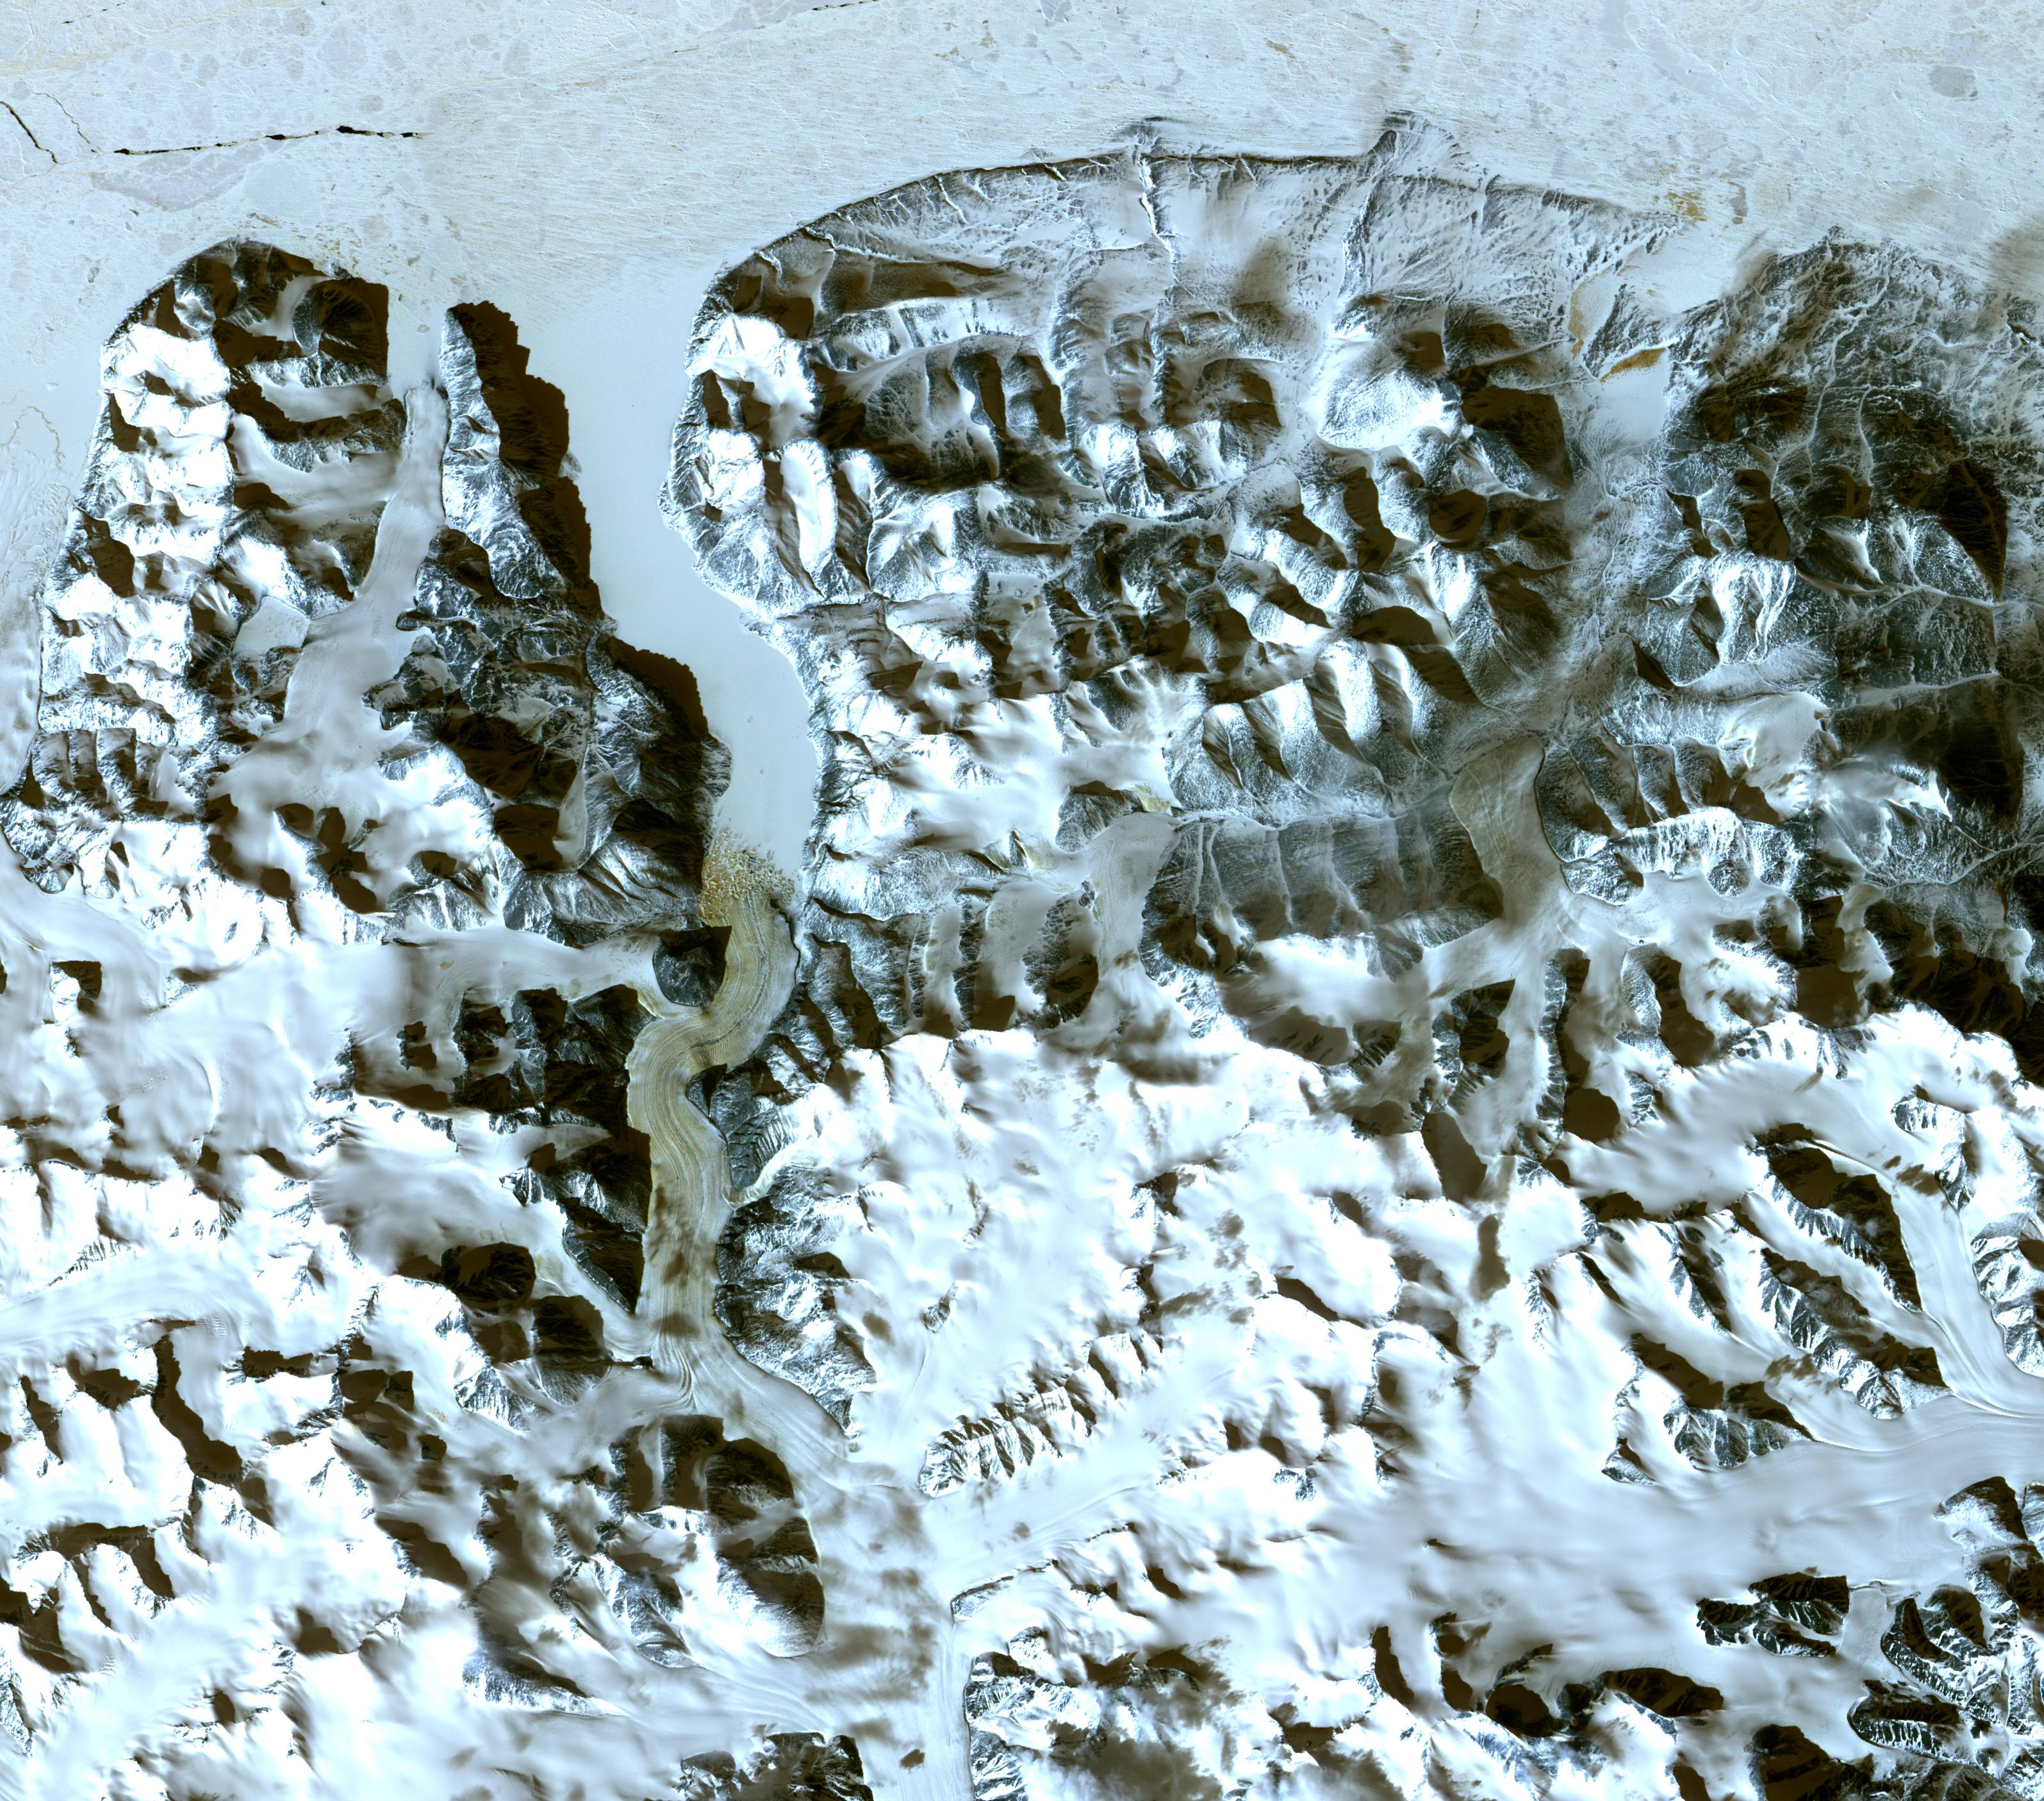

Northern Greenland

The northernmost land in the world is located in Pearyland, Greenland, at a latitude of 83 degrees, 39.6 minutes. This is a land of permanent snows, glaciers, and 24-hours of daylight during the summer months. The ASTER image was acquired May 17, 2003, covers an area of 47.9 x 42.1 km, and is located at 83.6 degrees north latitude, 33.4 degrees west longitude.

The U.S. science team is located at NASA’s Jet Propulsion Laboratory, Pasadena, Calif. The Terra mission is part of NASA’s Science Mission Directorate.

Credit: NASA/GSFC/METI/ERSDAC/JAROS, and U.S./Japan ASTER Science Team